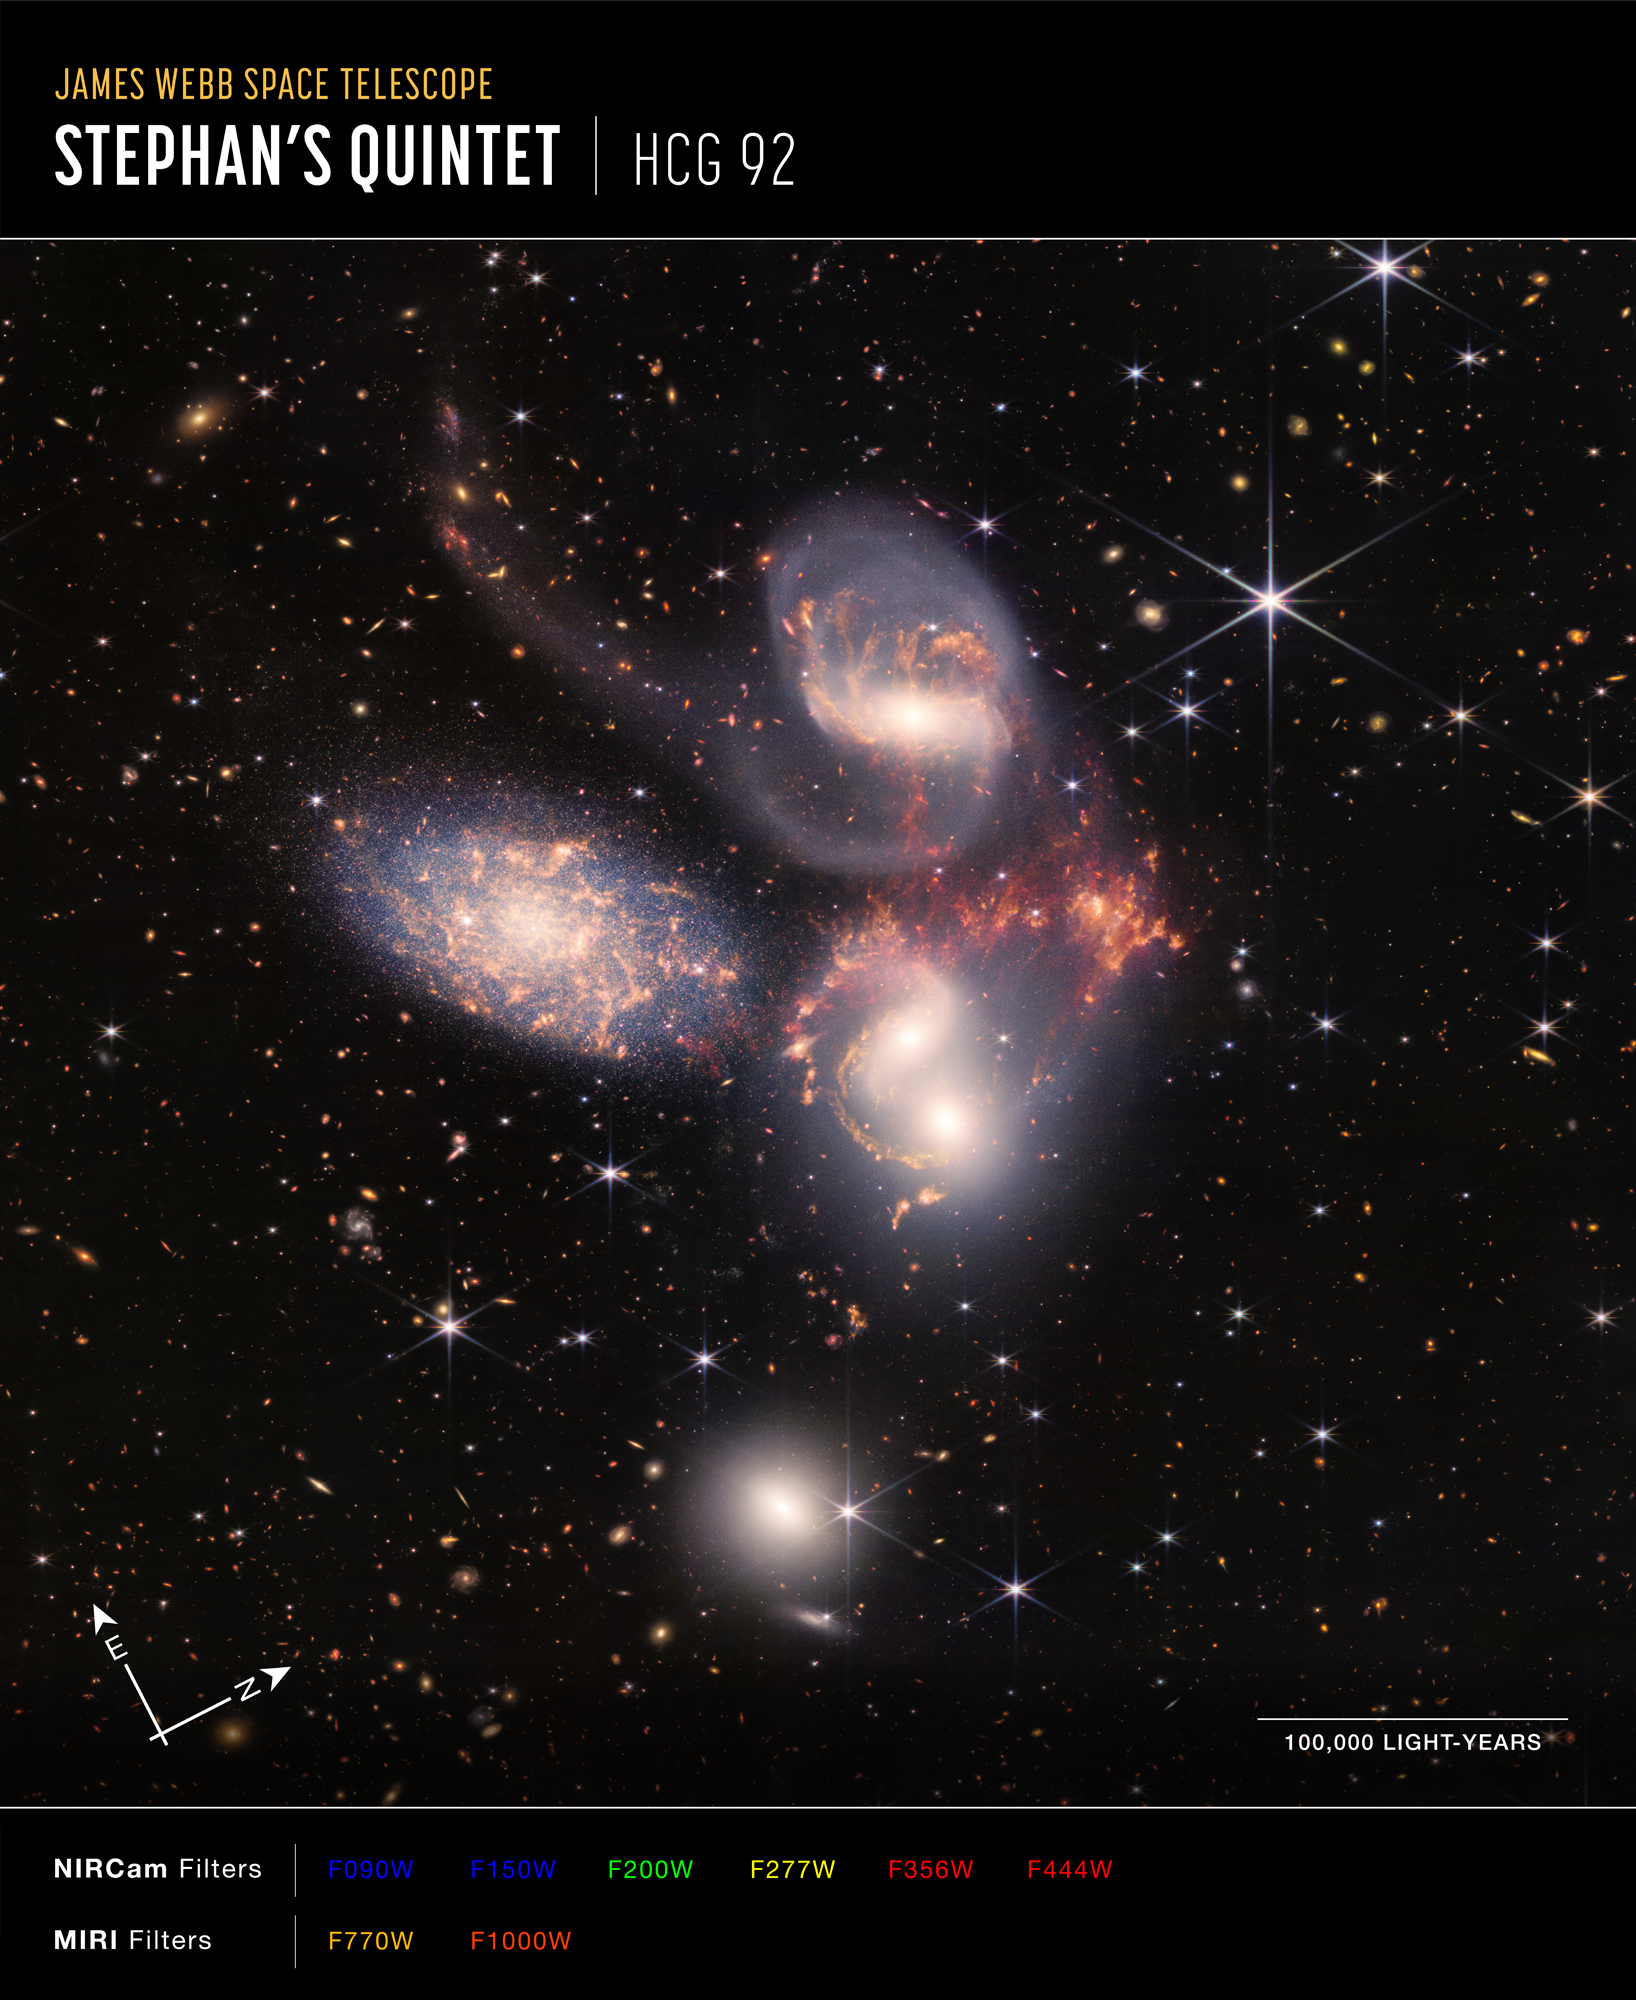

Stephan’s Quintet (NIRCam and MIRI Composite Compass Image)

Image of Stephan's Quintet, HCG 92, captured by Webb’s Near-Infrared Camera (NIRCam) and Mid-Infrared Instrument (MIRI), with compass arrows, scale bar, and color key for reference.

The north and east compass arrows show the orientation of the image on the sky. Note that the relationship between north and east on the sky (as seen from below) is flipped relative to direction arrows on a map of the ground (as seen from above).

The scale bar is labeled in light-years, which is the distance that light travels in one Earth-year. (It takes 100,000 years for light to travel a distance equal to the length of the bar.) One light-year is equal to about 5.88 trillion miles or 9.46 trillion kilometers. The field of view shown in this image is approximately 620,000 light-years across.

This image shows invisible near- and mid-infrared wavelengths of light that have been translated into visible-light colors. The color key shows which NIRCam and MIRI filters were used when collecting the light. The color of each filter name is the visible light color used to represent the infrared light that passes through that filter.

Read the full image caption.

Credit: Image: NASA, ESA, CSA, STScI